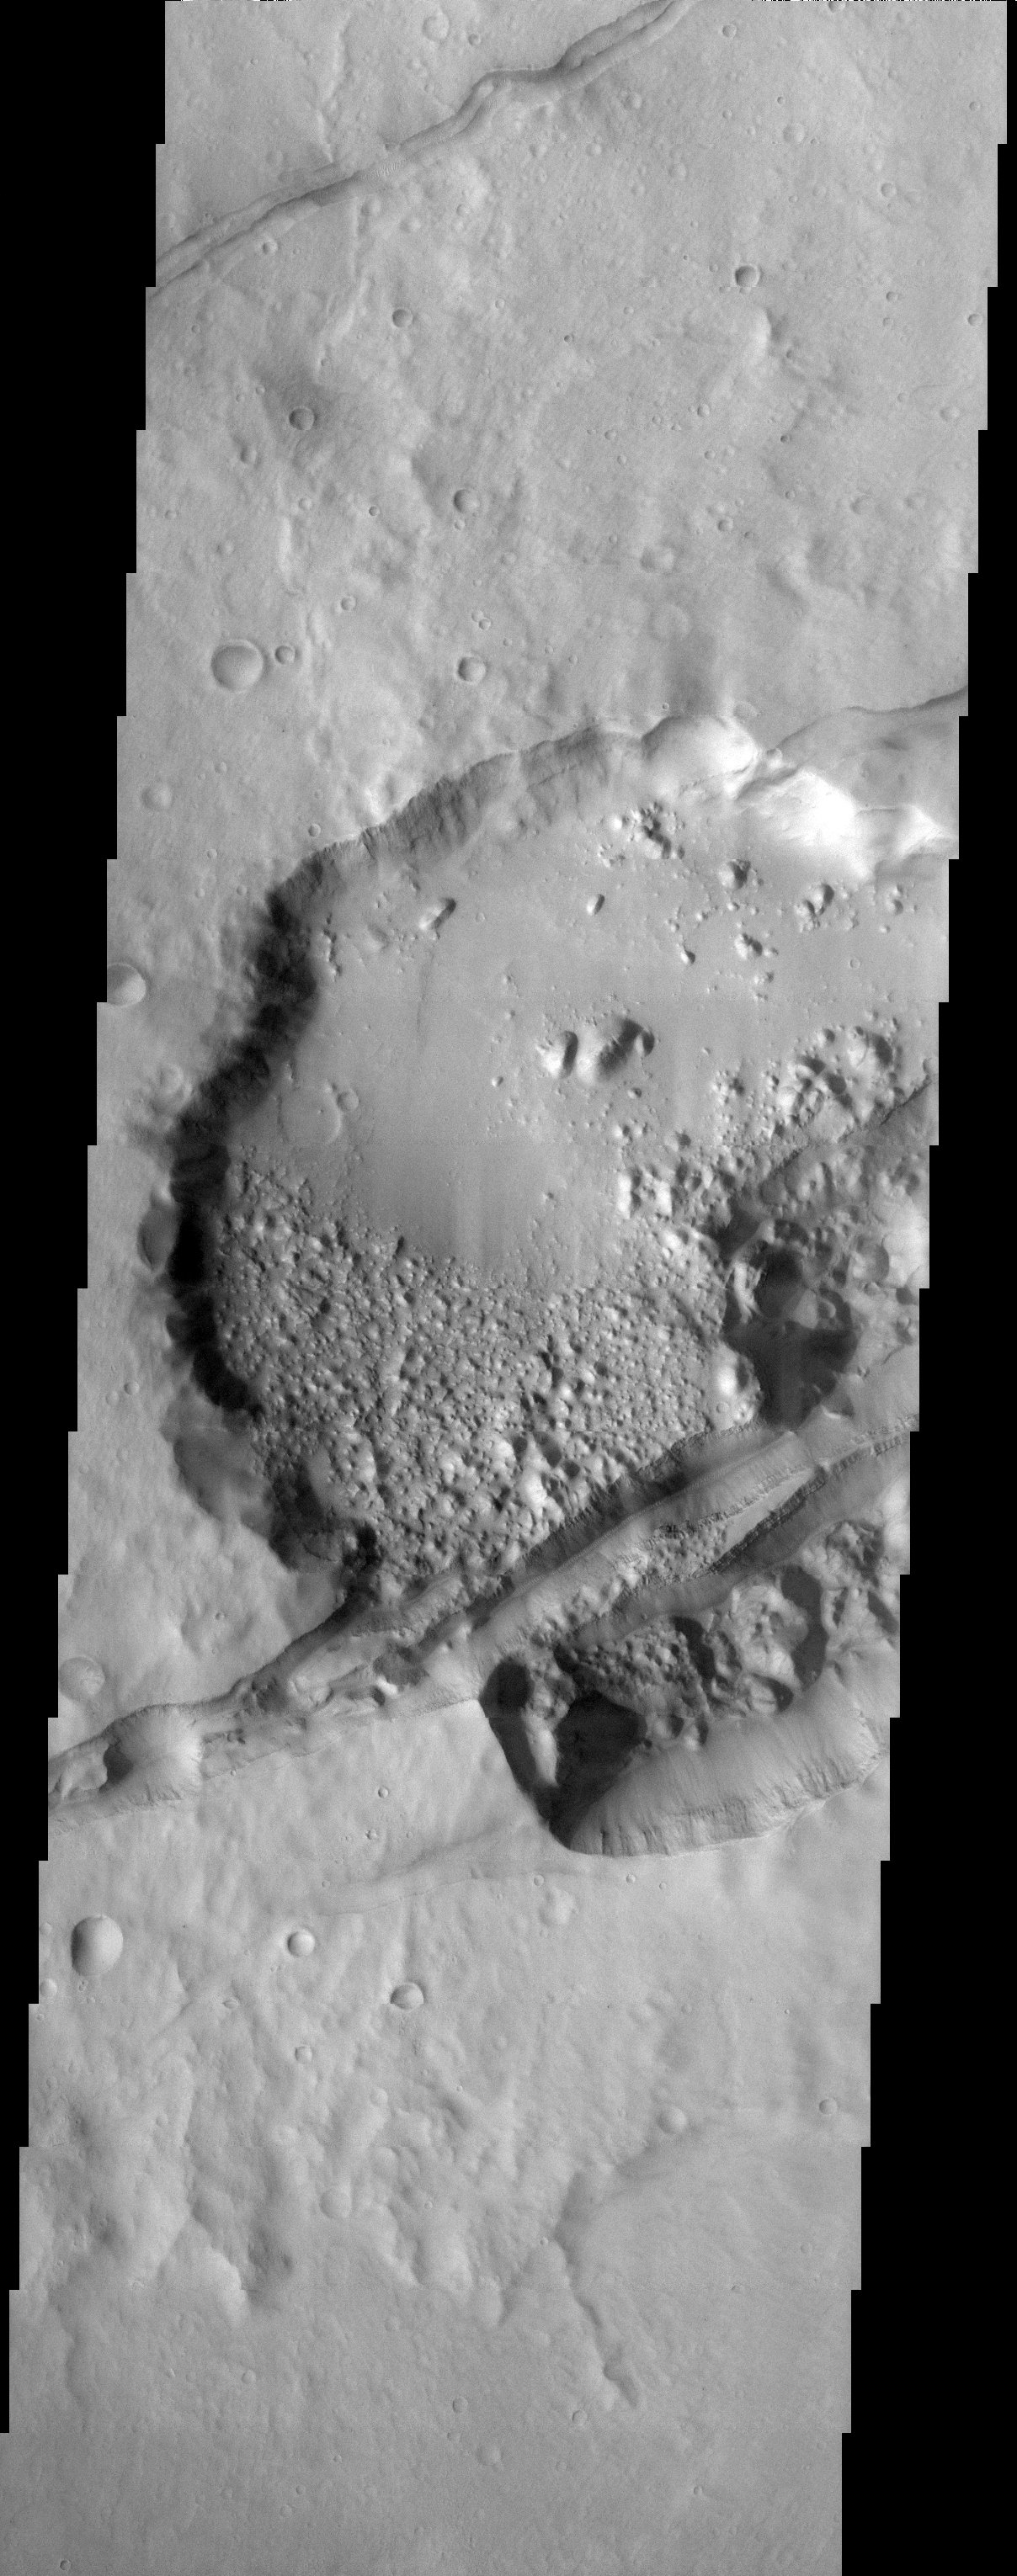

A Crater Split In Two

Released 23 September 2003

A 22 km-diameter crater has been sliced by the tectonic forces that produced the rift known as Sirenum Fossae. The orientation of this rift is roughly radial to the great Tharsis volcano Arsia Mons, probably indicating a link between the formation of the rift and the volcano. Note how the rift cuts through a jumble of mounds on the floor of the crater. This indicates a sequence of events beginning with the formation of the crater followed by an infilling of material that was then eroded into the mounds and ultimately split open by the shifting martian crust.

Image information: VIS instrument. Latitude -29.7, Longitude 211.7 East (148.3 West). 19 meter/pixel resolution.

Note: this THEMIS visual image has not been radiometrically nor geometrically calibrated for this preliminary release. An empirical correction has been performed to remove instrumental effects. A linear shift has been applied in the cross-track and down-track direction to approximate spacecraft and planetary motion. Fully calibrated and geometrically projected images will be released through the Planetary Data System in accordance with Project policies at a later time.

NASA’s Jet Propulsion Laboratory manages the 2001 Mars Odyssey mission for NASA’s Office of Space Science, Washington, D.C. The Thermal Emission Imaging System (THEMIS) was developed by Arizona State University, Tempe, in collaboration with Raytheon Santa Barbara Remote Sensing. The THEMIS investigation is led by Dr. Philip Christensen at Arizona State University. Lockheed Martin Astronautics, Denver, is the prime contractor for the Odyssey project, and developed and built the orbiter. Mission operations are conducted jointly from Lockheed Martin and from JPL, a division of the California Institute of Technology in Pasadena.

Credit: NASA/JPL/Arizona State University